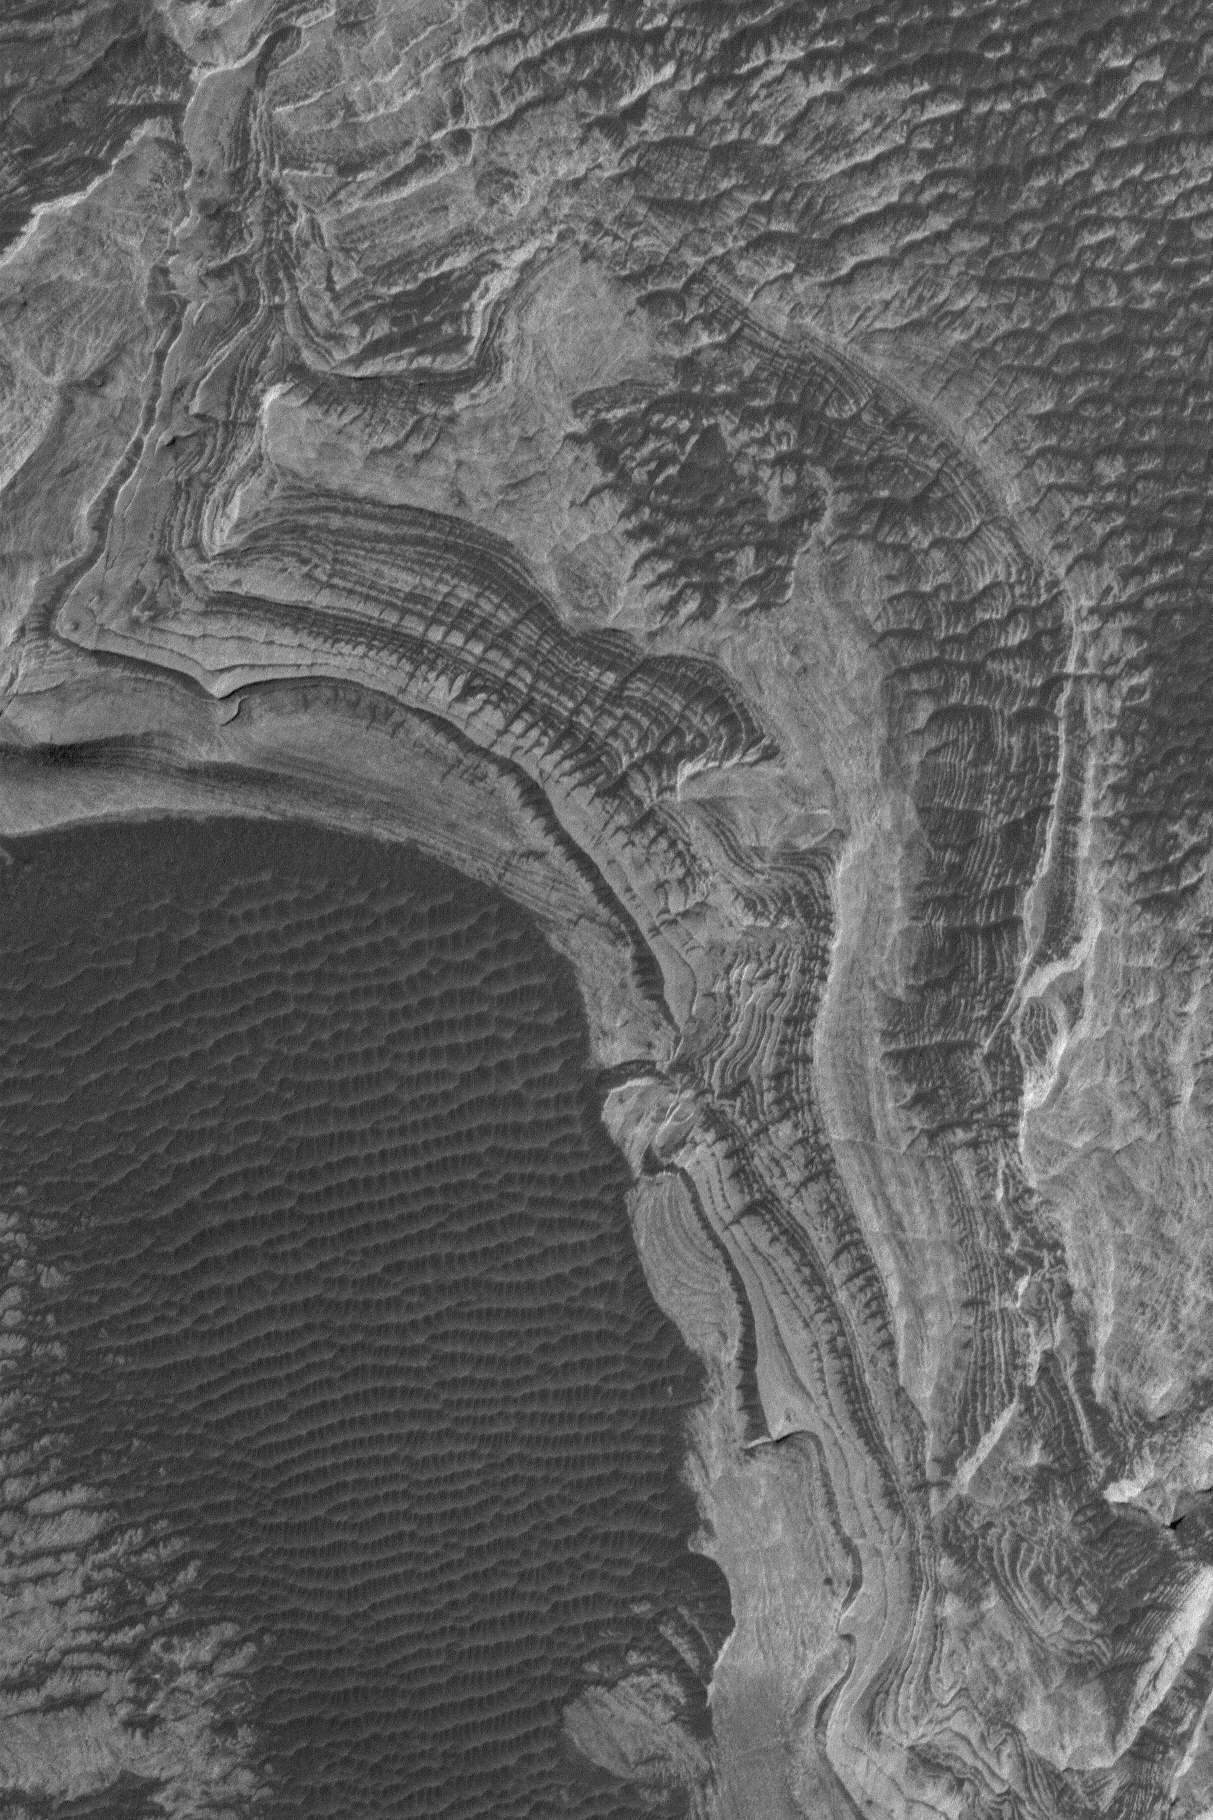

Melas Sedimentary Rocks

28 August 2004
Light-toned, layered, sedimentary rock outcrops are common within the vast martian Valles Marineris trough system. This Mars Global Surveyor (MGS) Mars Orbiter Camera (MOC) image shows a recent example from southern Melas Chasma at 1.5 m/pixel (5 ft/pixel) resolution. The image is located near 11.3°S, 73.9°W, and covers an area about 1.8 km (1.1 mi) across. Sunlight illuminates the scene from the upper left.

Credit: NASA/JPL/Malin Space Science Systems